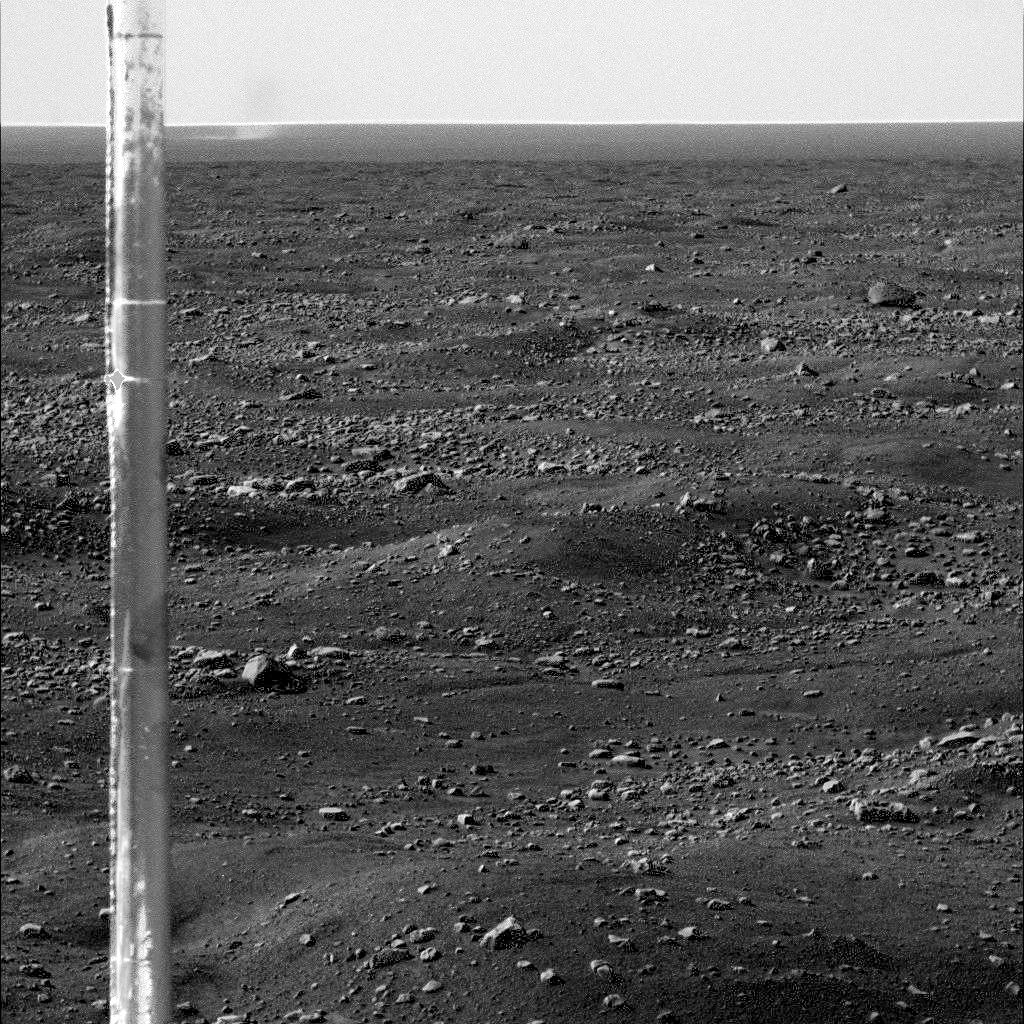

Martian Arctic Dust Devil and Phoenix Meteorology Mast

The Surface Stereo Imager on NASA’s Phoenix Mars Lander caught this dust devil in action west-southwest of the lander at 11:16 a.m. local Mars time on Sol 104, or the 104th Martian day of the mission, Sept. 9, 2008.

Dust devils have not been detected in any Phoenix images from earlier in the mission, but at least six were observed in a dozen images taken on Sol 104.

Dust devils are whirlwinds that often occur when the Sun heats the surface of Mars, or some areas on Earth. The warmed surface heats the layer of atmosphere closest to it, and the warm air rises in a whirling motion, stirring dust up from the surface like a miniature tornado.

The vertical post near the left edge of this image is the mast of the Meteorological Station on Phoenix. The dust devil visible at the horizon just to the right of the mast is estimated to be 600 to 700 meters (about 2,000 to 2,300 feet) from Phoenix, and 4 to 5 meters (10 to 13 feet) in diameter. It is much smaller than dust devils that have been observed by NASA’s Mars Exploration Rover Spirit much closer to the equator. It is closer in size to dust devils seen from orbit in the Phoenix landing region, though still smaller than those.

The image has been enhanced to make the dust devil easier to see.

The Phoenix Mission is led by the University of Arizona, Tucson, on behalf of NASA. Project management of the mission is by NASA’s Jet Propulsion Laboratory, Pasadena, Calif. Spacecraft development is by Lockheed Martin Space Systems, Denver.

Photojournal Note: As planned, the Phoenix lander, which landed May 25, 2008 23:53 UTC, ended communications in November 2008, about six months after landing, when its solar panels ceased operating in the dark Martian winter.

Credit: NASA/JPL-Caltech/University of Arizona/Texas A&M University